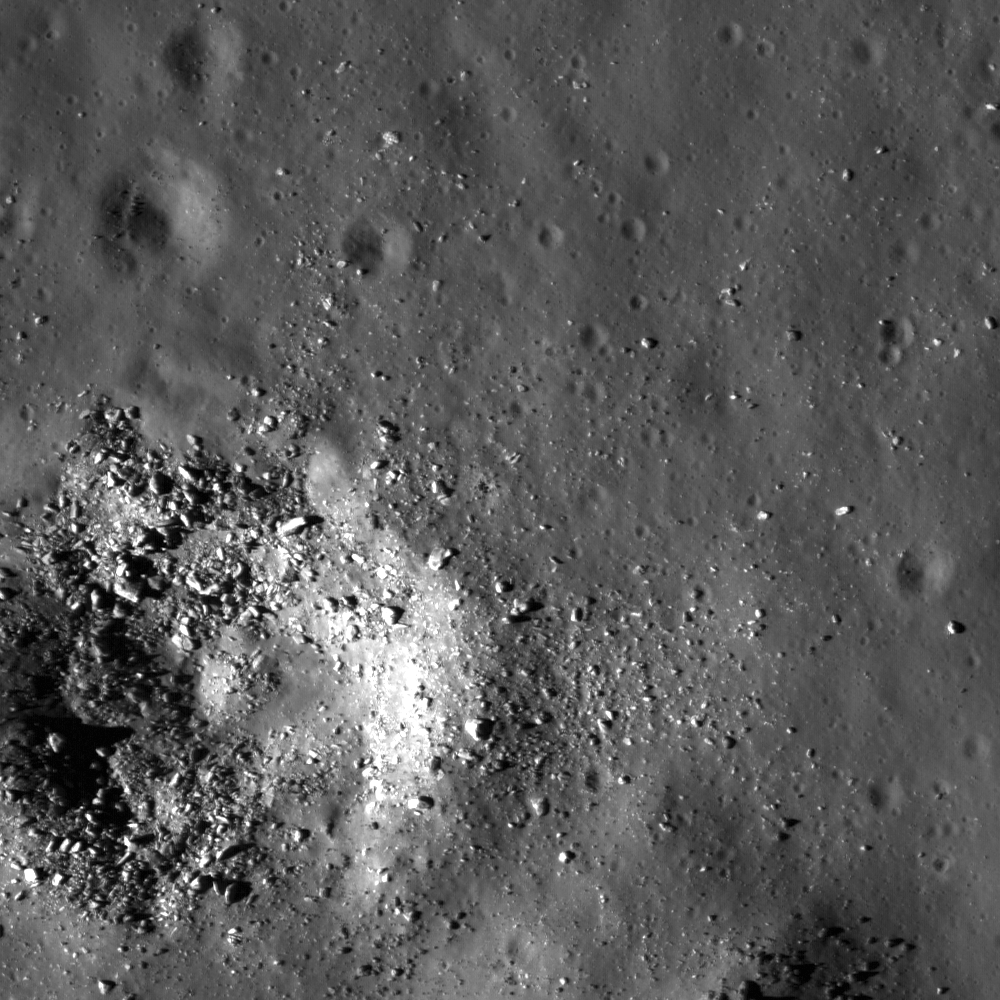

Smooth Floor in Copernicus Crater

With the exception of recent impacts (such as this one) into the floor material of Copernicus, much of the northwestern floor of Copernicus appears smooth and relatively featureless (upper right corner). This region on the crater floor appears similar to mare basalt flows, but studies show that volcanism has not shaped the landscape of Copernicus’ interior. Instead, it is possible that a vast volume of impact melt was created during impact and cooled differentially across the crater floor such that some areas appear smooth while others are hummocky. LROC NAC M135317661L, image width is 520 meters (1706 feet).

NASA’s Goddard Space Flight Center built and manages the mission for the Exploration Systems Mission Directorate at NASA Headquarters in Washington. The Lunar Reconnaissance Orbiter Camera was designed to acquire data for landing site certification and to conduct polar illumination studies and global mapping. Operated by Arizona State University, LROC consists of a pair of narrow-angle cameras (NAC) and a single wide-angle camera (WAC). The mission is expected to return over 70 terabytes of image data.

Credit: NASA/GSFC/Arizona State University